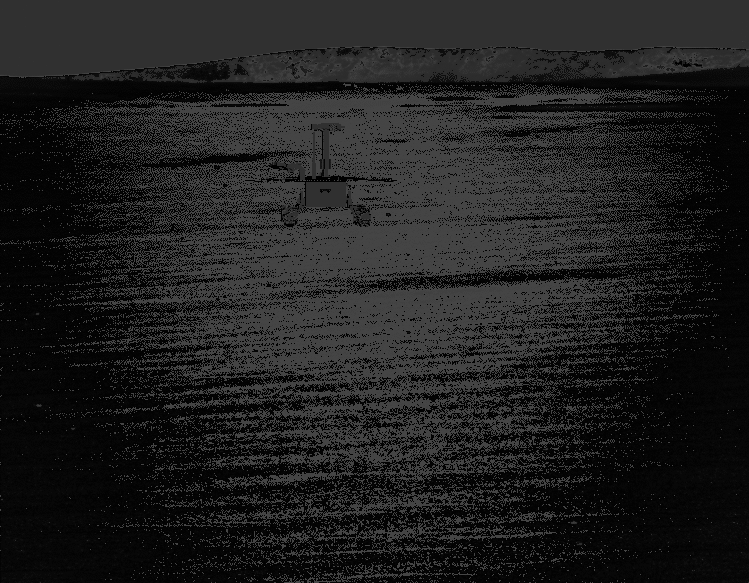

Opportunity at Time of Full Mission Success

Animation software used by engineers for planning rover drives portrays the location of the NASA’s Mars Exploration Rover Opportunity on April 26, 2004, at the successful completion of 90 sols of operating on Mars, the amount of time set in advance for the rover’s primary mission. The scene is from the panoramic camera, with the crater dubbed “Endurance” on the horizon, still a few days’ drives away.

Credit: NASA/JPL/Ames